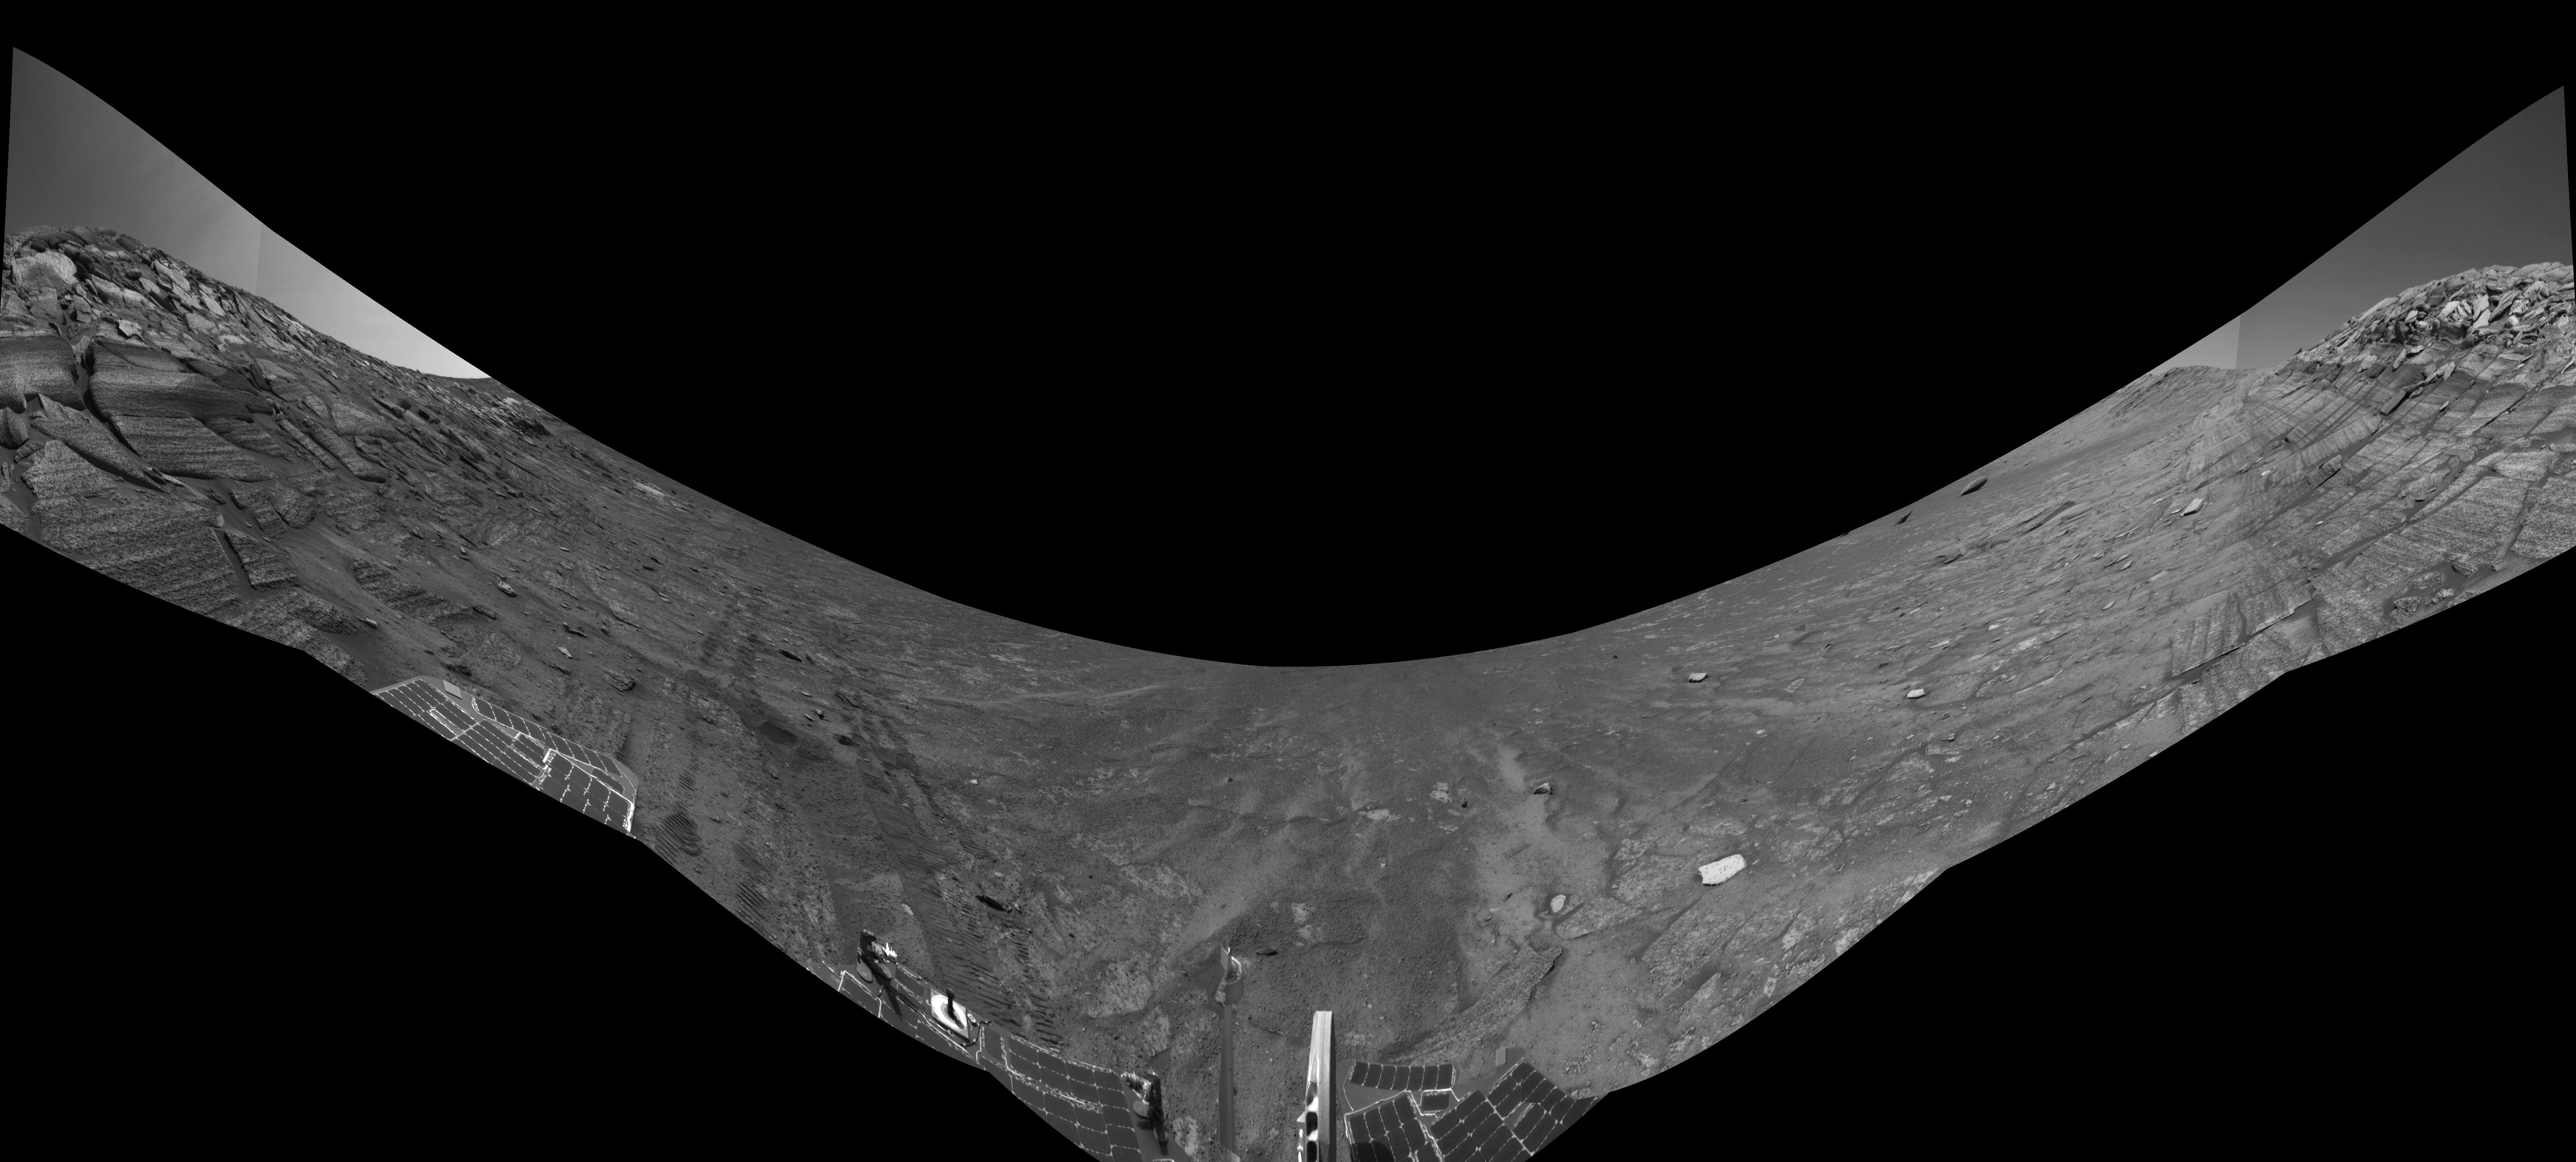

Along Endurance Crater’s Inner Wall (Left Eye)

This view from the base of “Burns Cliff” in the inner wall of “Endurance Crater” combines several frames taken by Opportunity’s navigation camera during the NASA rover’s 280th martian day (Nov. 6, 2004). It is the left-eye member of a stereo pair, presented in a cylindrical-perspective projection with geometric seam correction. The cliff dominates the left and right portions of the image, while the central portion looks down into the crater. The “U” shape of this mosaic results from the rover’s tilt of about 30 degrees on the sloped ground below the cliff. Rover wheel tracks in the left half of the image show some of the slippage the rover experienced in making its way to this point. The site from which this image was taken has been designated as Opportunity’s Site 37.

Credit: NASA/JPL